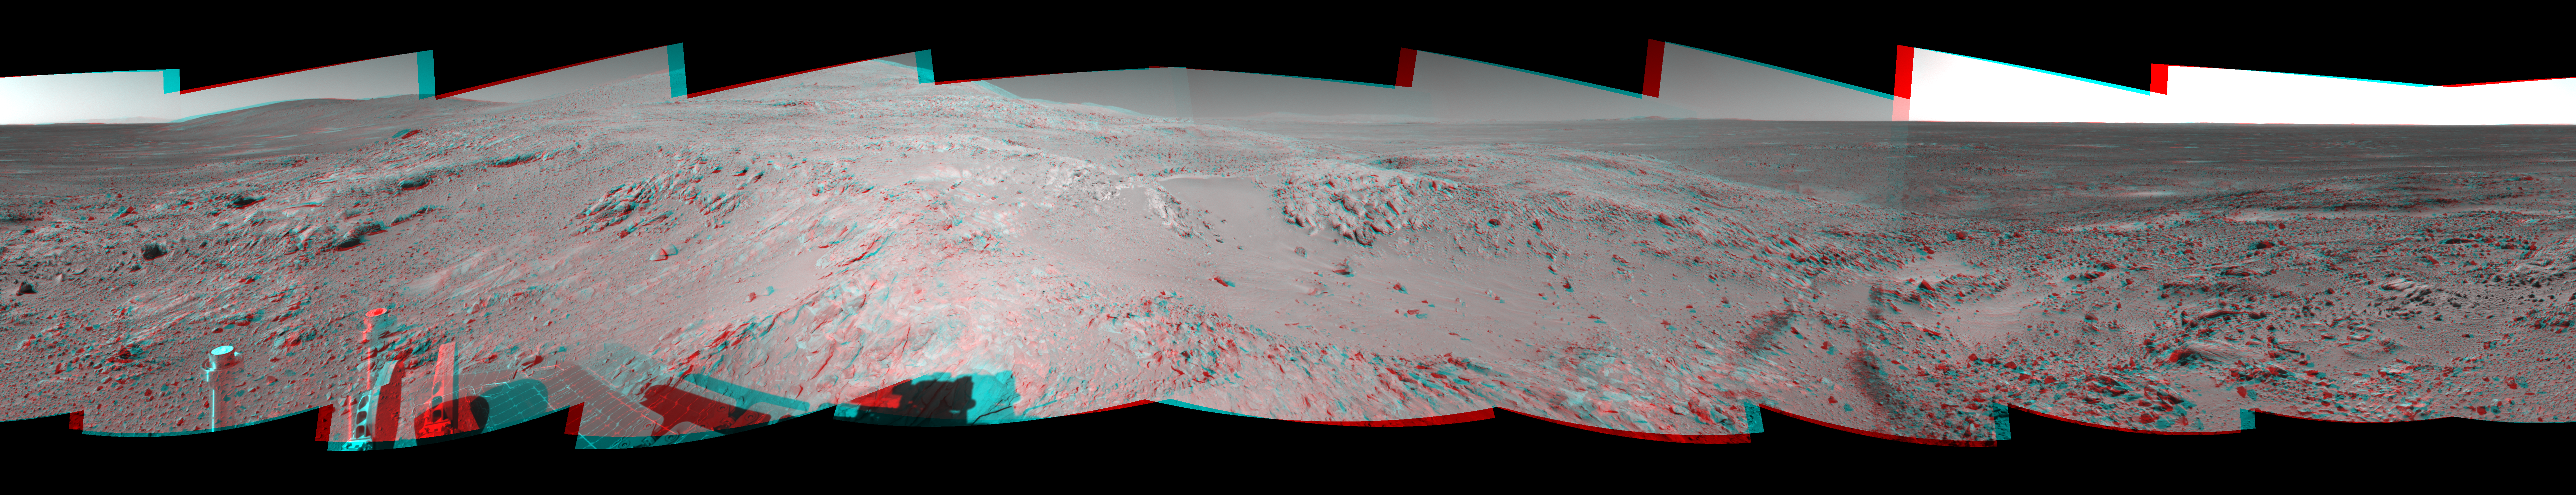

Spirit’s Surroundings on ‘West Spur,’ Sol 305 (3-D)

Figure 1

This 360-degree stereo panorama shows the terrain surrounding NASA’s Mars Exploration Rover Spirit as of the rover’s 305th martian day, or sol, (Nov. 11, 2004). At that point, Spirit was climbing the “West Spur” of the “Columbia Hills.” The rover had just finished inspecting a rock called “Lutefisk” and was heading uphill toward an area called “Machu Picchu.” Spirit used its navigational camera to take the images combined into this mosaic. The rover’s location when the images were taken is catalogued as the mission’s site 89, position 205. The stereo-anaglyph view presented here is a cylindrical projection with geometric seam correction.

Figure 1 is the left-eye view of a stereo pair and Figure 2 is the right-eye view of a stereo pair.

Credit: NASA/JPL